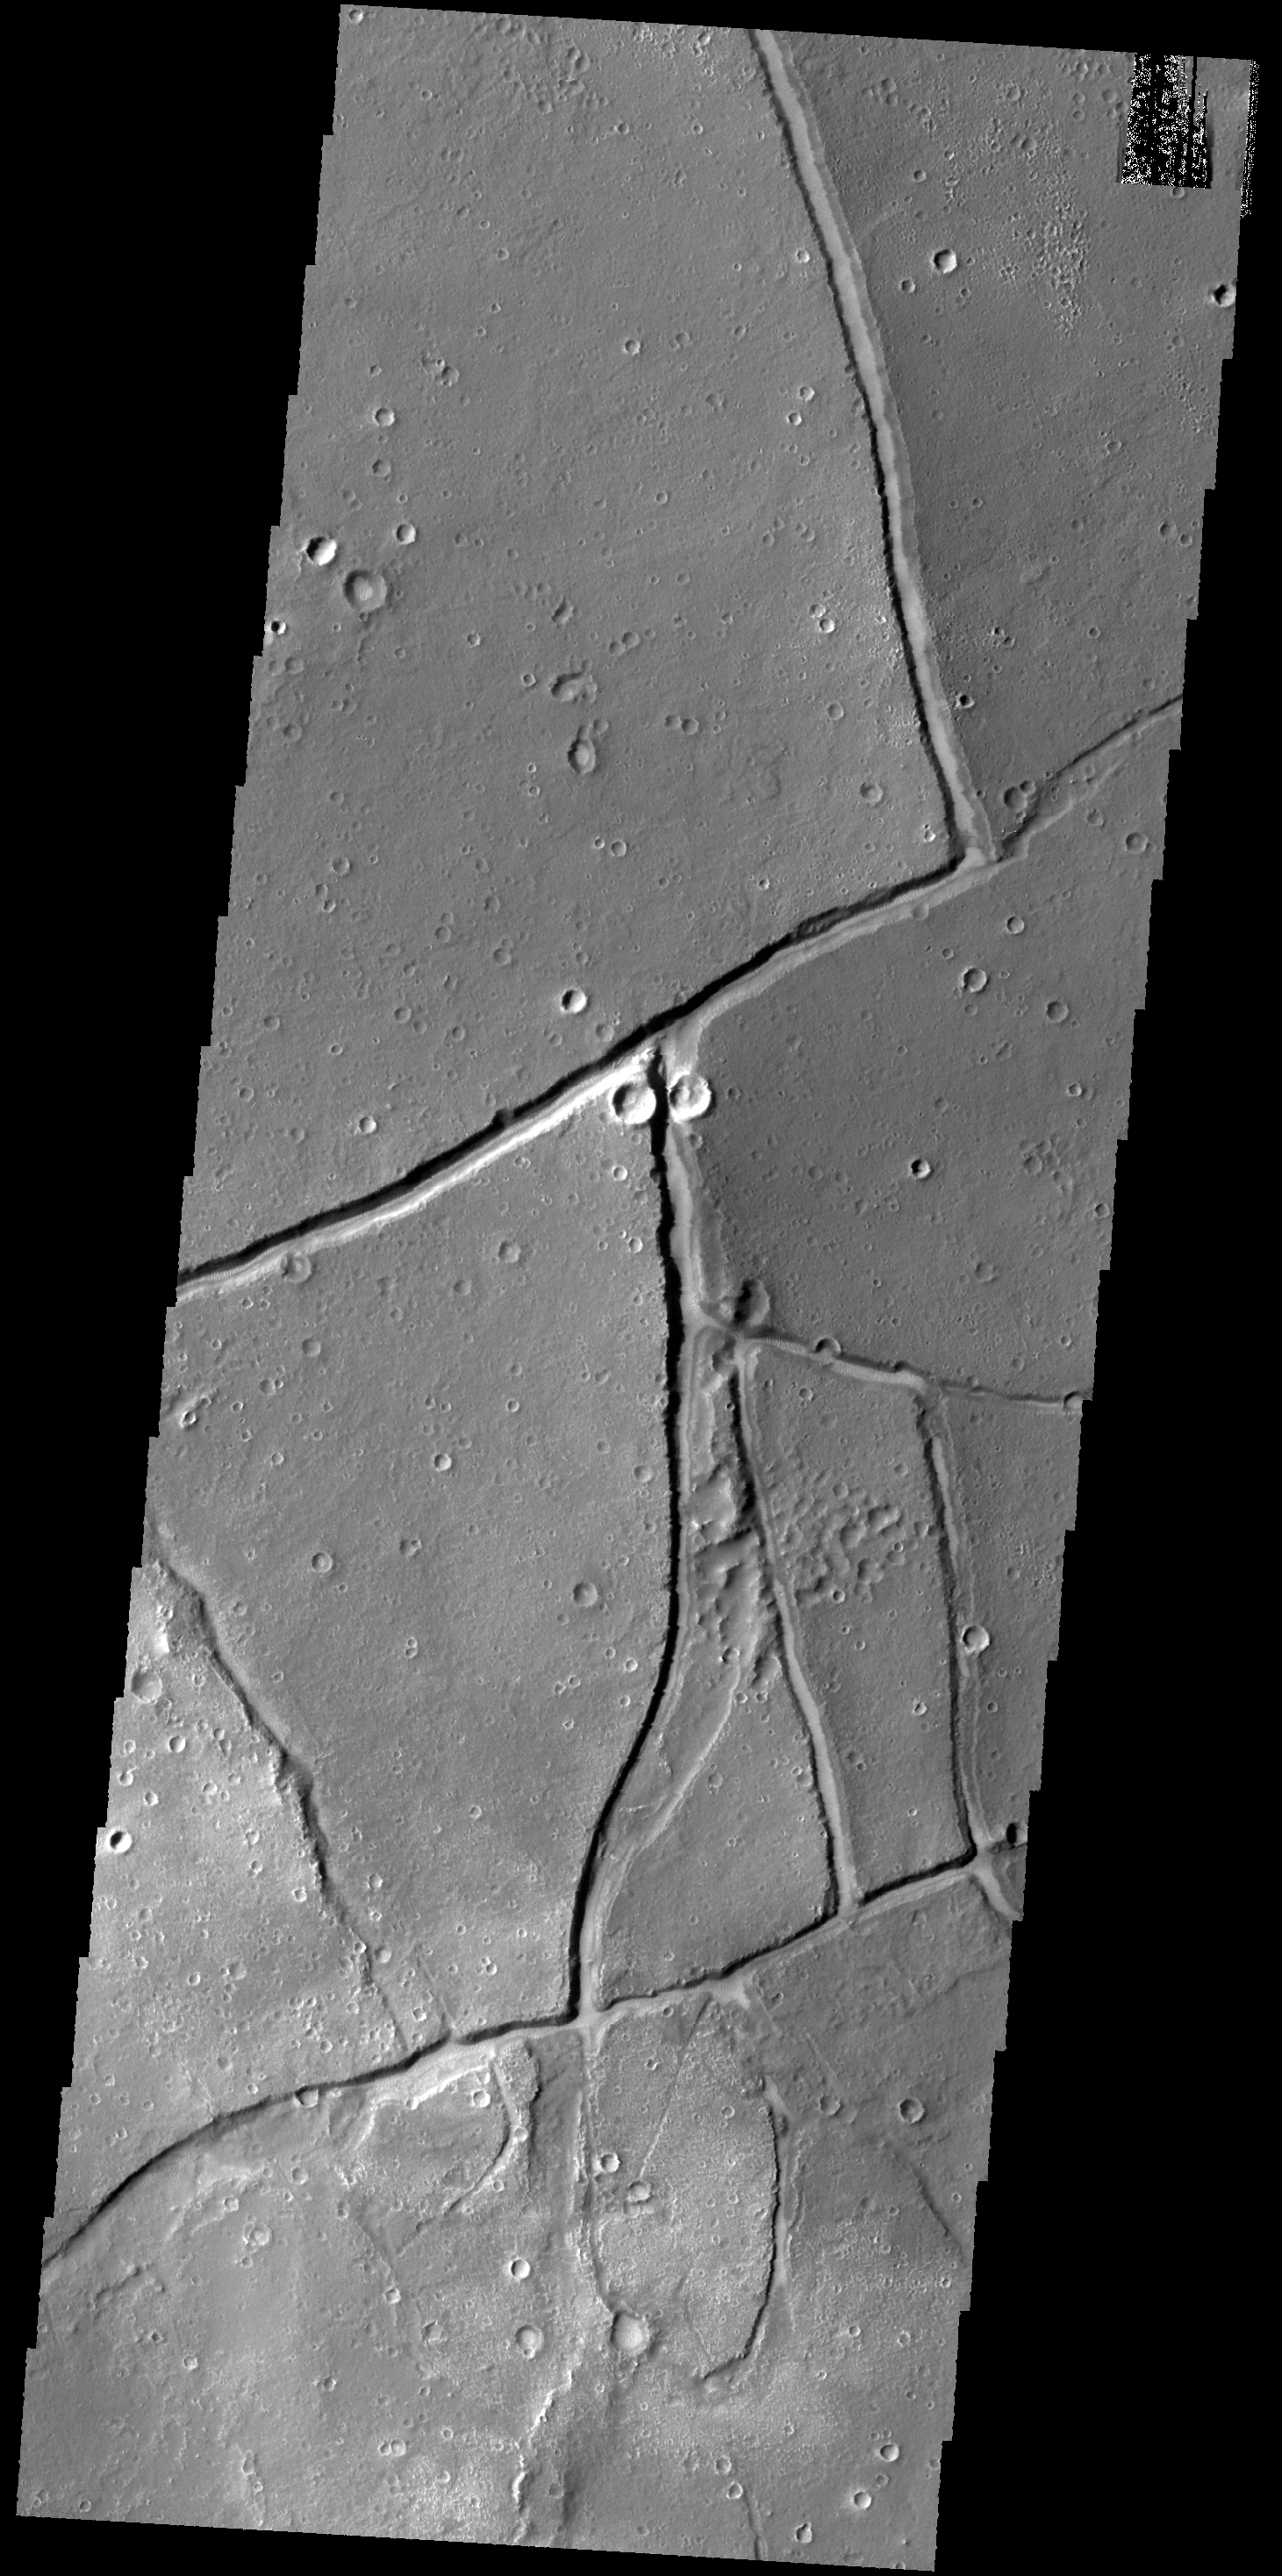

THEMIS Art #129

Do you see what I see? Is that a praying mantis looking at me?

Credit: NASA/JPL-Caltech/ASU